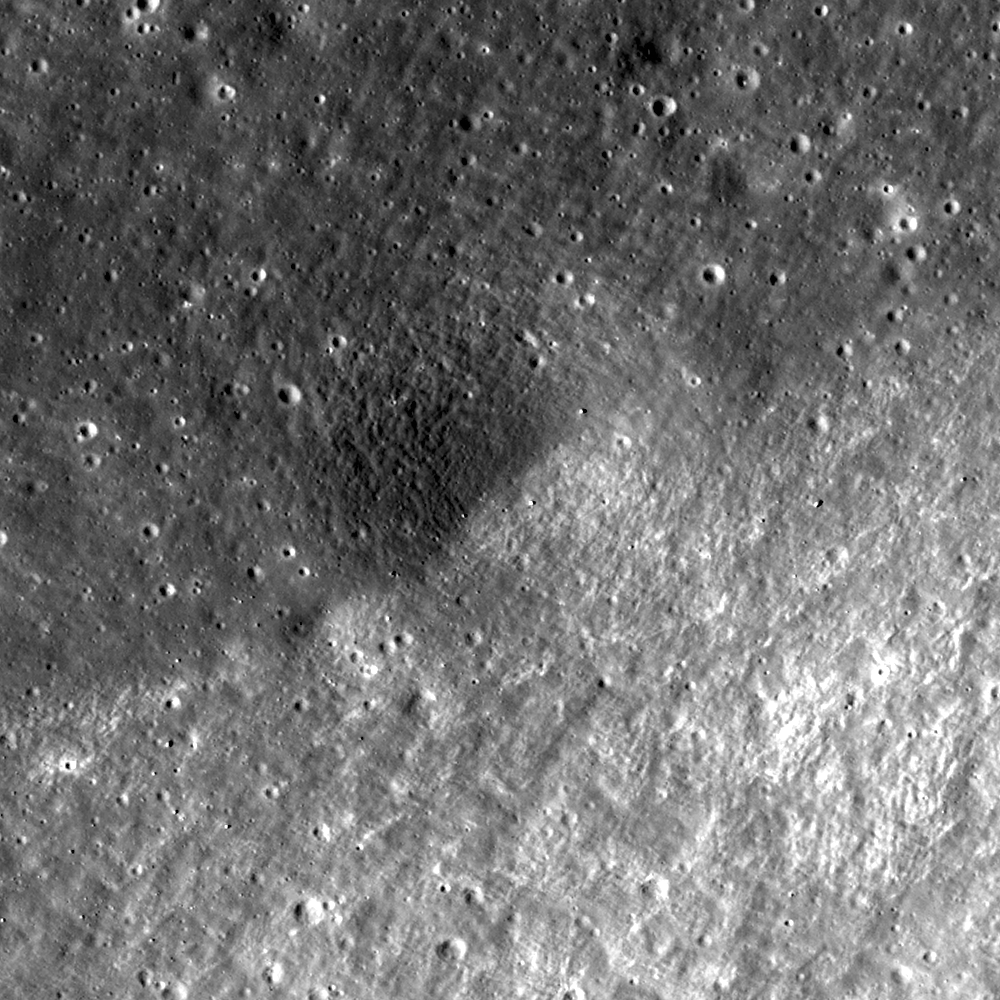

Terraces in Eratosthenes Crater

Like many complex craters on the Moon, Eratosthenes exhibits terraces (upper left) within its rim. Terraces form as the walls of the crater slump down, creating a landslide while leaving the upper portion of the wall intact. LROC NAC image M119924207R; image width is 600 meters (197 feet).

NASA’s Goddard Space Flight Center built and manages the mission for the Exploration Systems Mission Directorate at NASA Headquarters in Washington. The Lunar Reconnaissance Orbiter Camera was designed to acquire data for landing site certification and to conduct polar illumination studies and global mapping. Operated by Arizona State University, LROC consists of a pair of narrow-angle cameras (NAC) and a single wide-angle camera (WAC). The mission is expected to return over 70 terabytes of image data.

Credit: NASA/GSFC/Arizona State University